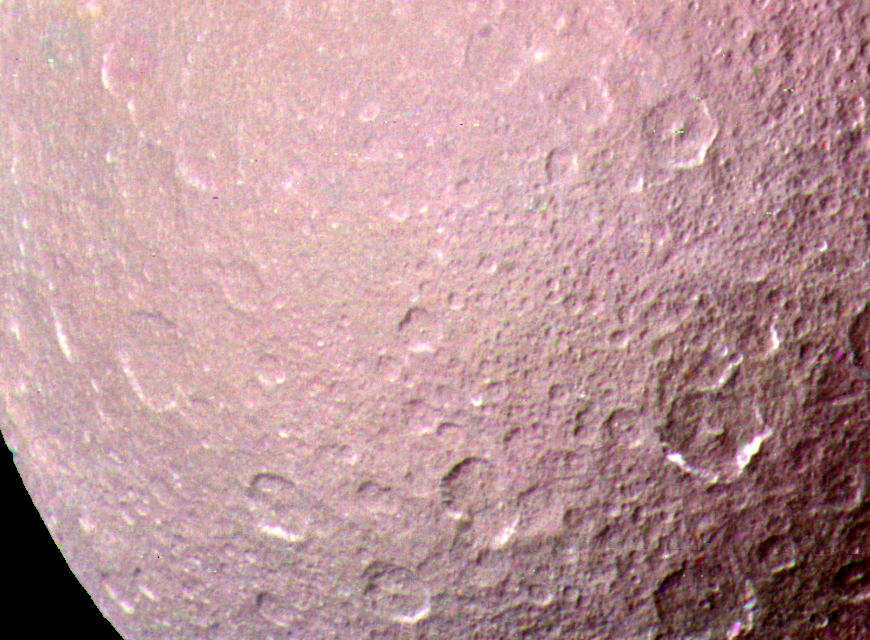

Saturn’s Moon Rhea

NASA’s Voyager 1 took this high resolution color image of Rhea just before the spacecraft’s closest approach to the Saturnian moon on Nov. 12, 1980 from a range of 128,000 kilometers (79,500 miles). The area shown is one of the most heavily cratered on Rhea, and indicates an ancient surface dating back to the period immediately following the formation of the planets 4.5 billion years ago. The photograph shows surface features about 2.5 kilometers (1.5 miles) in diameter, similar to a view of Earth’s Moon through a telescope. Other areas of Rhea’s surface are deficient in the very large (100 kilometers or 62 miles or larger) craters, indicating a change in the nature of the impacting bodies and an early period of surface activity. White areas on the edges of several of the craters in the upper right corner are probably fresh ice exposed on steep slopes or possibly deposited by volatiles leaking from fractured regions. The Voyager Project is managed for NASA by the Jet Propulsion Laboratory, Pasadena, California.

Credit: NASA/JPL